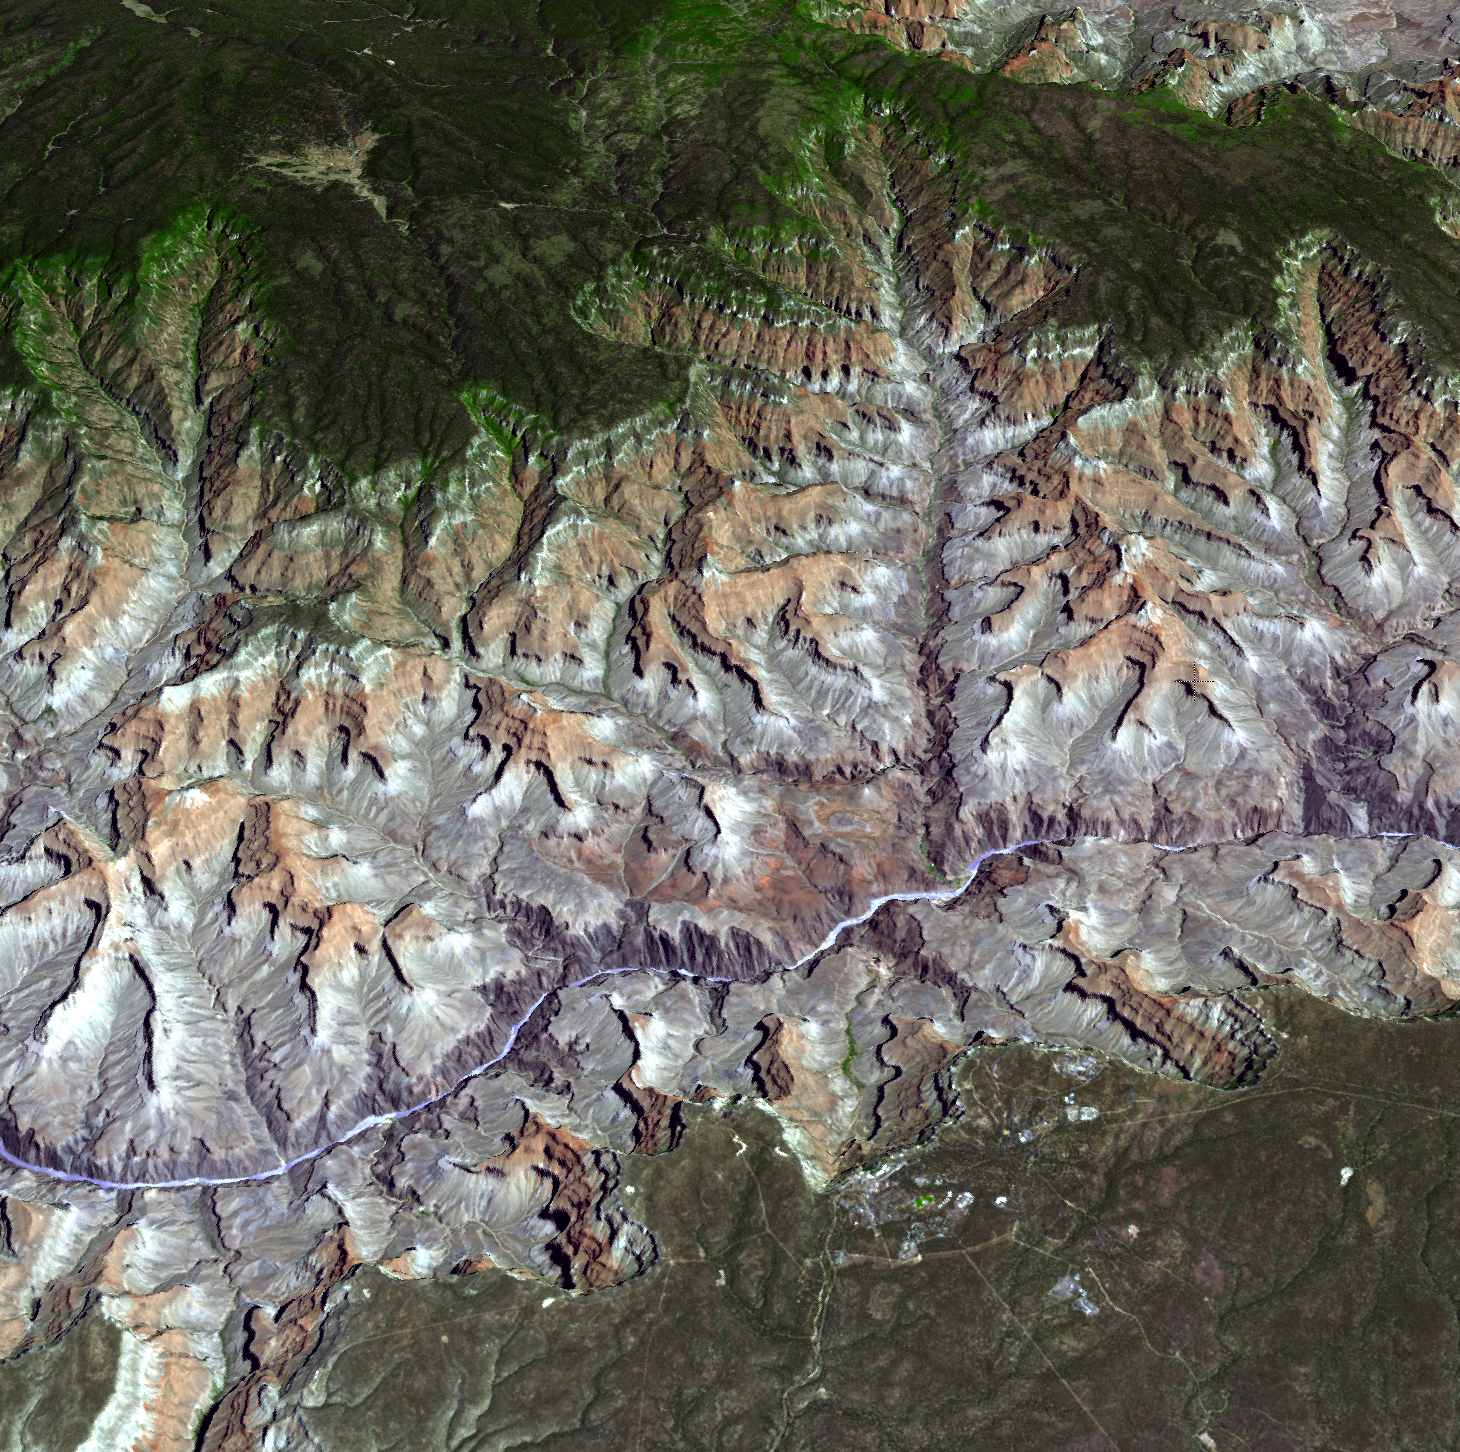

NASA Satellite Reveals Grandeur of Arizona’s Grand Canyon

Arguably one of America’s most magnificent national parks is the Grand Canyon in northern Arizona. The Aldvanced Thermal Emission and Reflection Radiometer (ASTER) instrument on NASA’s Terra spacecraft captured this 3-D view on July 14, 2011, created by draping the ASTER image over a Digital Elevation Model produced from ASTER stereo data. In this perspective view looking to the northeast, the buildings and roads in the center foreground are Grand Canyon Village. The Bright Angel Trail can be seen descending 3,000 feet (914 meters) to Indian Garden, before continuing to the Colorado River far below. Completing the 25-mile (40-kilometer) rim-to-rim hike takes the hiker to the North Rim and the North Rim Lodge. The ASTER image is located near 36 degrees north latitude, 112.1 degrees west longitude.

With its 14 spectral bands from the visible to the thermal infrared wavelength region and its high spatial resolution of 15 to 90 meters (about 50 to 300 feet), ASTER images Earth to map and monitor the changing surface of our planet. ASTER is one of five Earth-observing instruments launched Dec. 18, 1999, on Terra. The instrument was built by Japan’s Ministry of Economy, Trade and Industry. A joint U.S./Japan science team is responsible for validation and calibration of the instrument and data products.

The broad spectral coverage and high spectral resolution of ASTER provides scientists in numerous disciplines with critical information for surface mapping and monitoring of dynamic conditions and temporal change. Example applications are: monitoring glacial advances and retreats; monitoring potentially active volcanoes; identifying crop stress; determining cloud morphology and physical properties; wetlands evaluation; thermal pollution monitoring; coral reef degradation; surface temperature mapping of soils and geology; and measuring surface heat balance.

The U.S. science team is located at NASA’s Jet Propulsion Laboratory, Pasadena, Calif. The Terra mission is part of NASA’s Science Mission Directorate, Washington, D.C.

Credit: NASA/GSFC/METI/ERSDAC/JAROS, and U.S./Japan ASTER Science Team